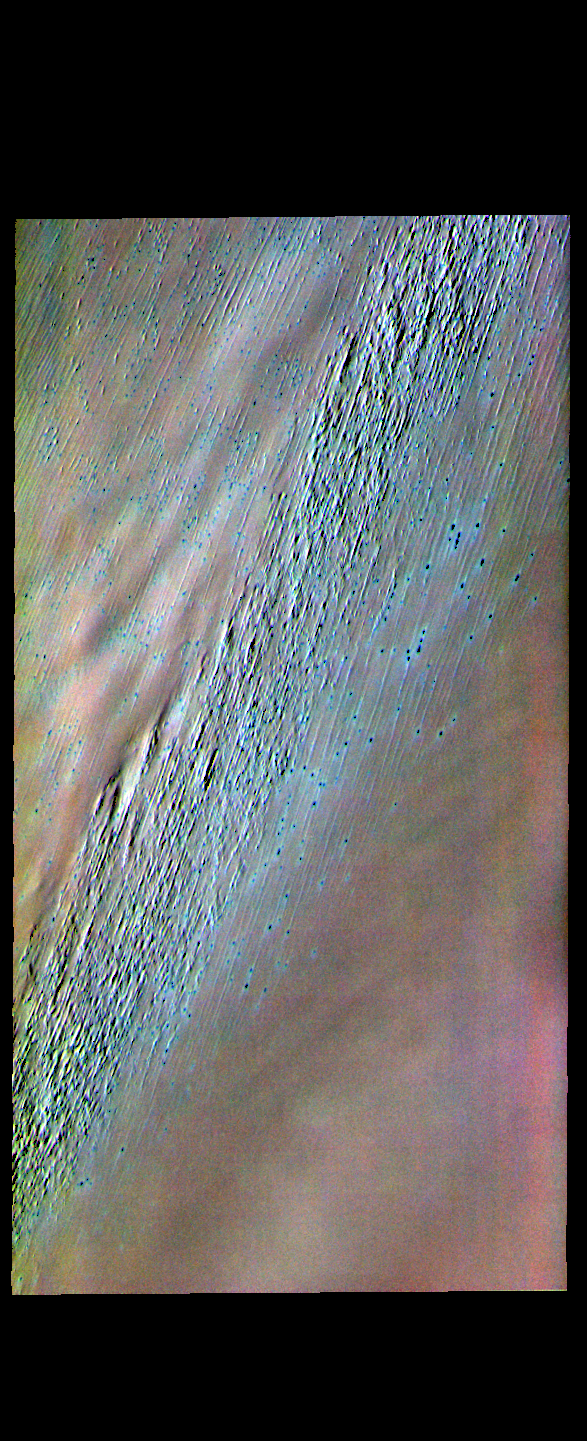

Chasma Boreale – False Color

This false color image is located near the head of Chasma Boreale, a large trough in the north polar cap. The floor of the trough is mostly ice free. The linear features in the image are wind driven erosion of the trough floor.

The THEMIS VIS camera contains 5 filters. The data from different filters can be combined in multiple ways to create a false color image. These false color images may reveal subtle variations of the surface not easily identified in a single band image.

Credit: NASA/JPL-Caltech/ASU